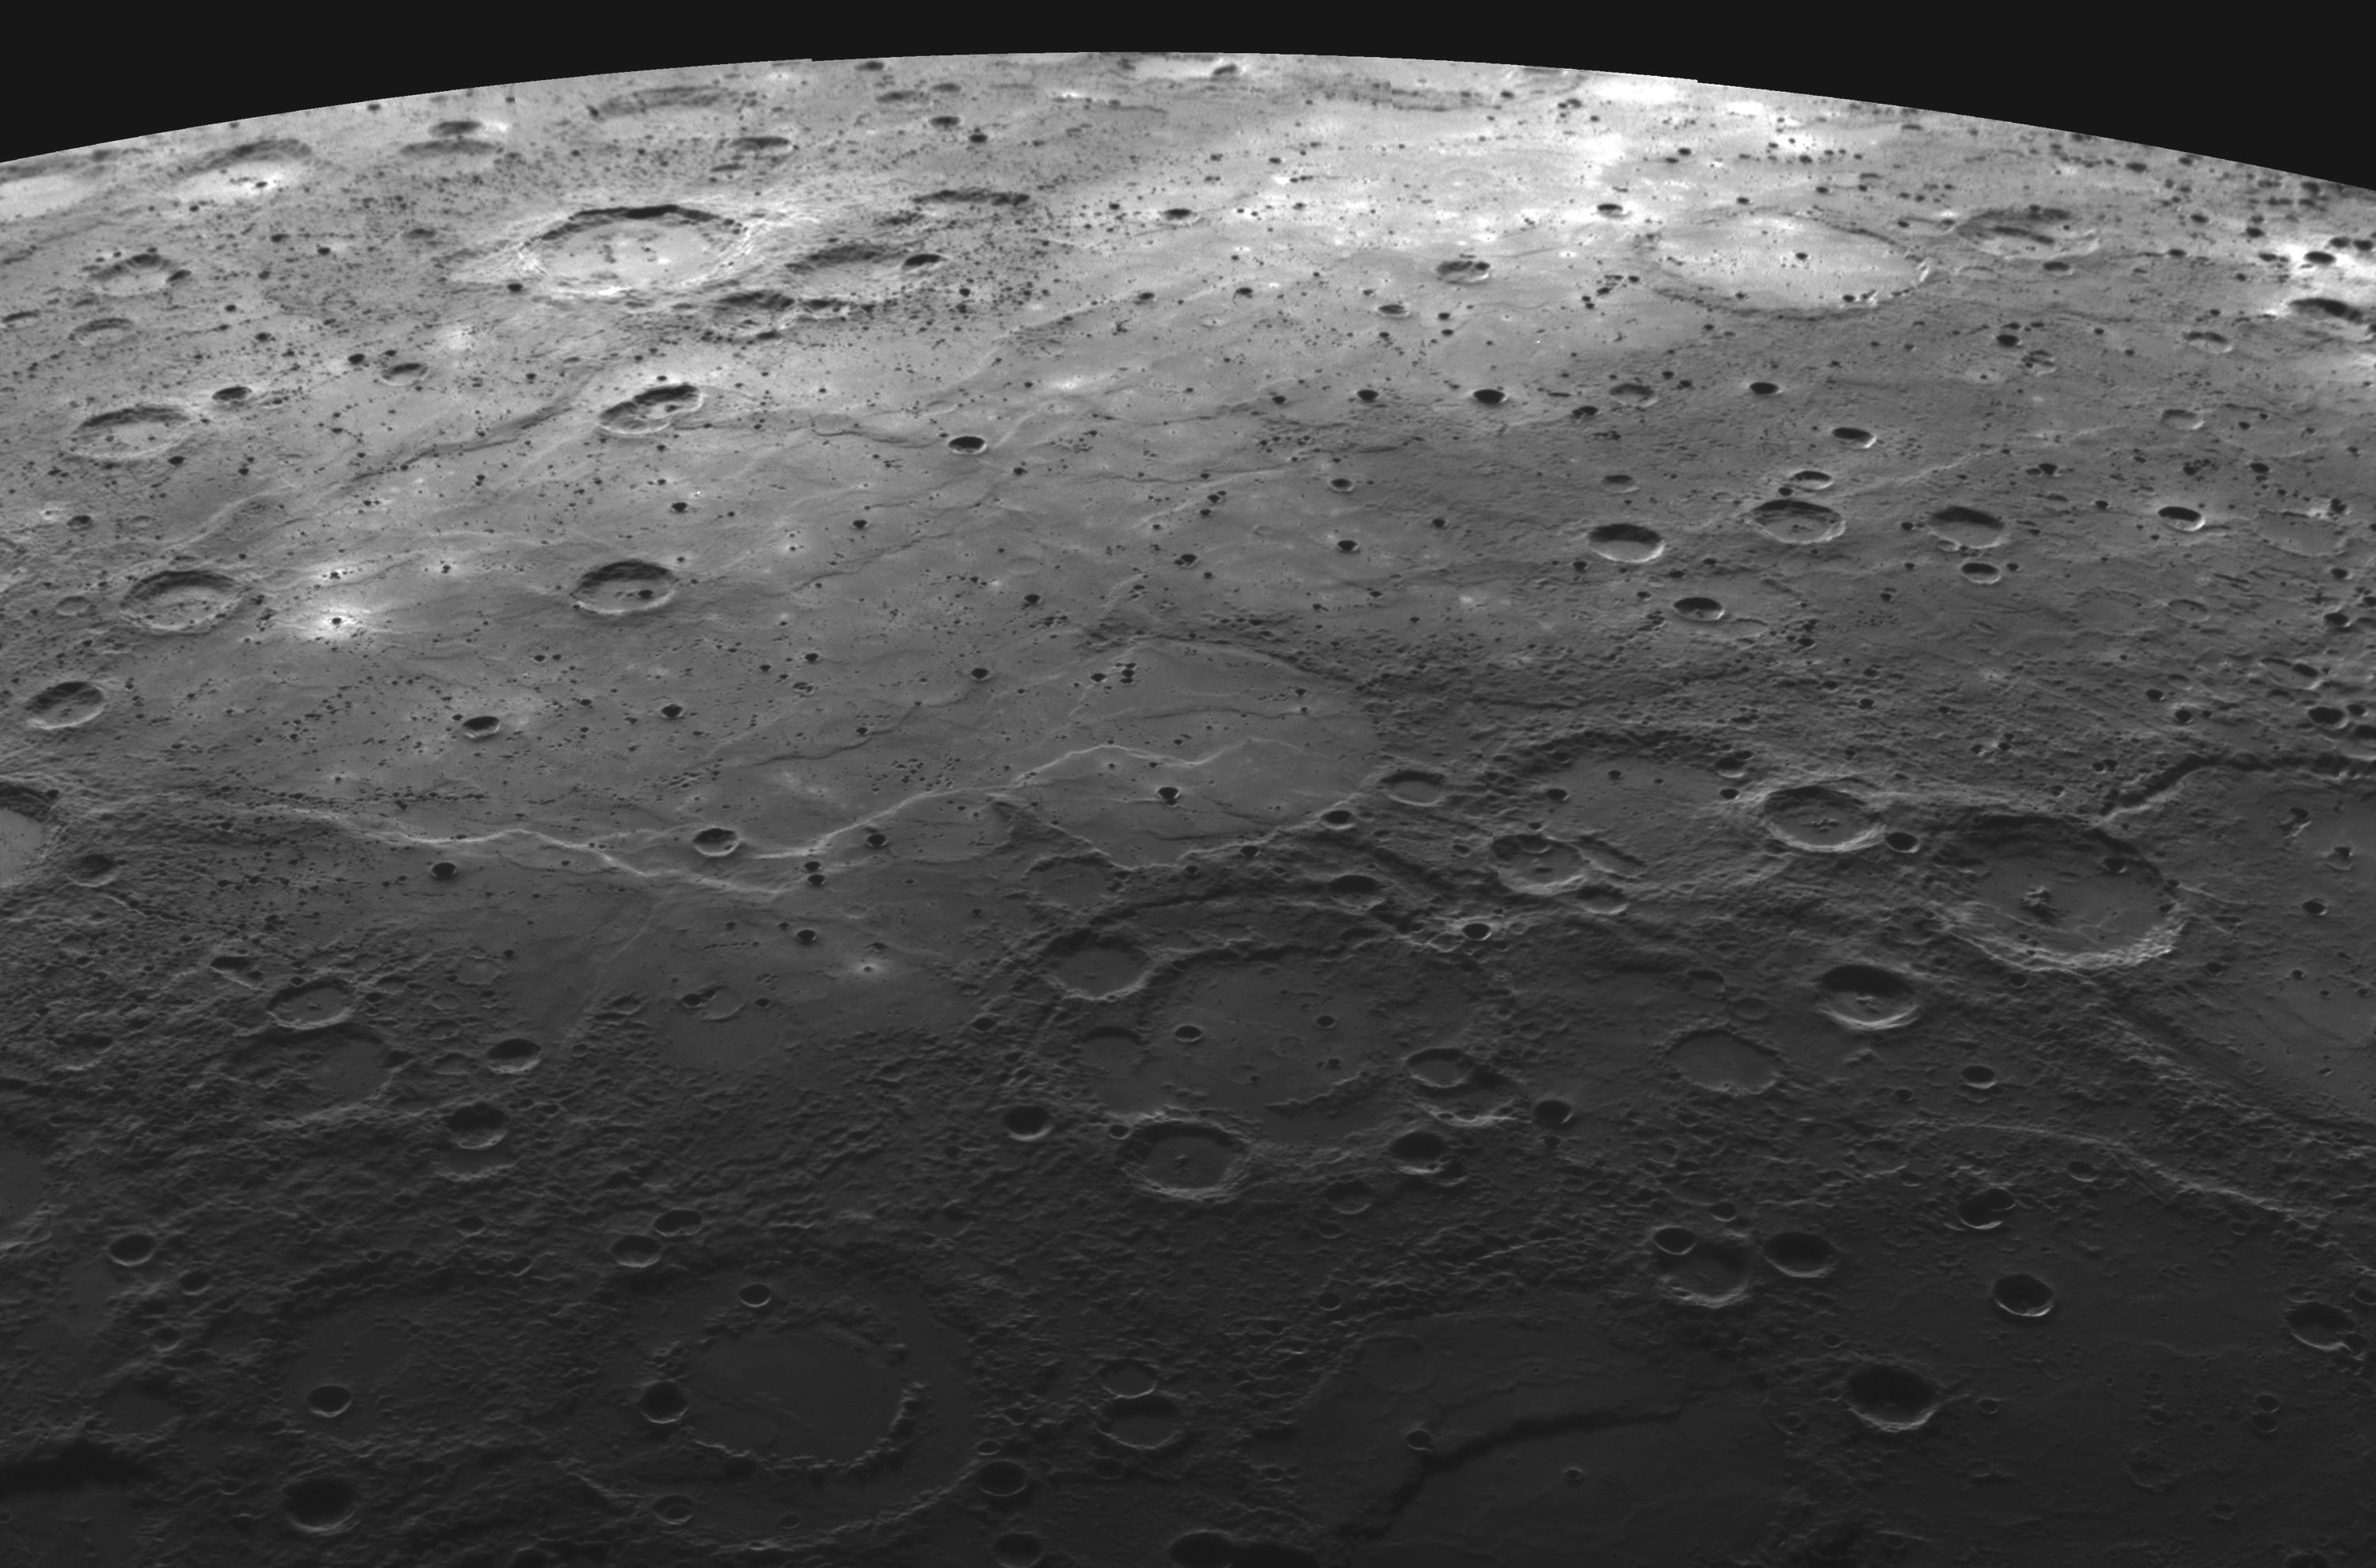

Volcanism on Mercury

MESSENGER images from the mission’s first two Mercury flybys have shown that volcanism was an important process in shaping the surface of the Solar System’s innermost planet. Motivated by these new insights gained from the MESSENGER data, as well as by the renewed interest in lunar exploration on the part of many nations, “Volcanism on the Moon and Mercury” has been selected as the subject of the upcoming Brown-Vernadsky Microsymposium 49, to be held March 21-22, 2009, in The Woodlands, Texas. The NAC mosaic shown above is being used as the background image for a poster that is advertising this scientific meeting. The mosaic, which shows the western limb of the planet with north to the right, was assembled from individual NAC images acquired as the spacecraft approached the planet during the second Mercury flyby, including three images previously released on October 8, 2008, October 28, 2008, and January 13, 2009. Visible in the mosaic are many lava-flooded craters and large expanses of smooth volcanic plains, which appear similar in texture to volcanically emplaced mare deposits on the Moon. At the microsymposium, scientists will gather to compare and contrast volcanism on the Moon and Mercury, including eruption styles and flux, the timing of volcanism, lava compositions and structures, and linkages between volcanism and the impact history and interior evolution of the two bodies.

Date Acquired: October 6, 2008
Image Mission Elapsed Time (MET): 131766475-131766522
Instrument: Narrow Angle Camera (NAC) of the Mercury Dual Imaging System (MDIS)
Resolution: About 300 meters/pixel (0.2 miles/pixel) at the bottom of the image
Scale: The bottom of this image is about 880 kilometers (550 miles) across
Spacecraft Altitude: 16,200-16,400 kilometers (10,100-10,200 miles)

These images are from MESSENGER, a NASA Discovery mission to conduct the first orbital study of the innermost planet, Mercury. For information regarding the use of images, see the MESSENGER image use policy.

Credit: NASA/Johns Hopkins University Applied Physics Laboratory/Carnegie Institution of Washington